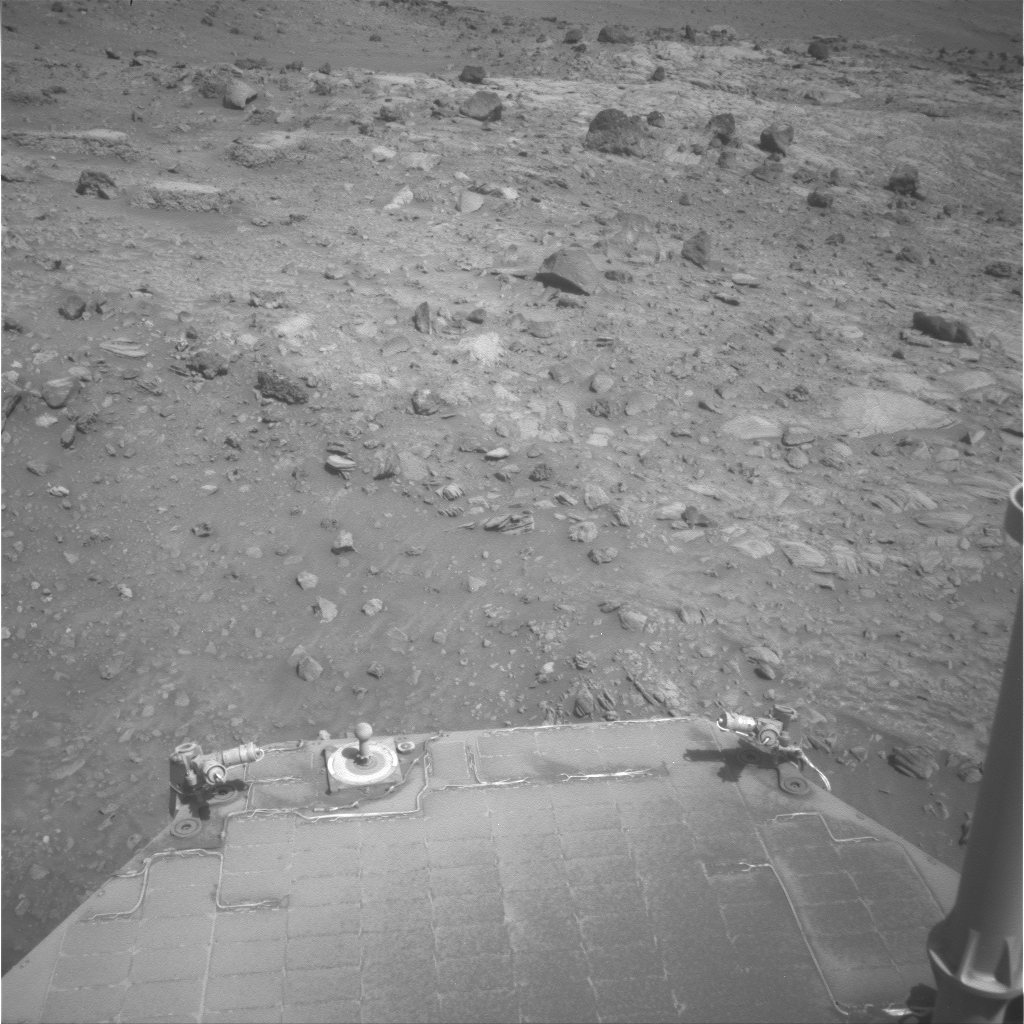

Spirit Solar Panel on Sol 1813, Still Very Dusty

NASA Mars Exploration Rover Spirit took this image using the left eye of its navigation camera during the 1,813th Martian day, or sol, of Spirit’s mission on Mars (February 7, 2009). Contrast has been stretched to make dust on the solar panel more easily visible.

Engineering data from Spirit’s power subsystem indicated that some dust blew off the rover’s solar array on the preceding day, Sol 1812 (February 6, 2009).

This image and one from Sol 1811 (February 5, 2009) (PIA11798) provide a before-and-after comparison of the dust visible on Spirit’s rear solar array. The reduction in the dust coating is difficult to discern in the images. The cleaning event was detected by a change in electrical output from the solar panels.

Spirit’s daily energy supply from the solar array increased by about 30 watt-hours, to about 240 watt-hours from 210 watt-hours. (Thirty watt-hours is enough to illuminate a 30 watt bulb for one hour.) Before the Sol 1812 cleaning, only 25 percent of sunlight hitting the array was getting past the dust to be used by the photovoltaic cells. That factor improved to 28 percent after the cleaning event.

Spirit took this image at about 2:07 p.m. local solar time at Spirit’s location inside Gusev Crater. The rover’s position was next to the northern edge of the low plateau called “Home Plate,” visible beyond the solar panel.

Credit: NASA/JPL-Caltech